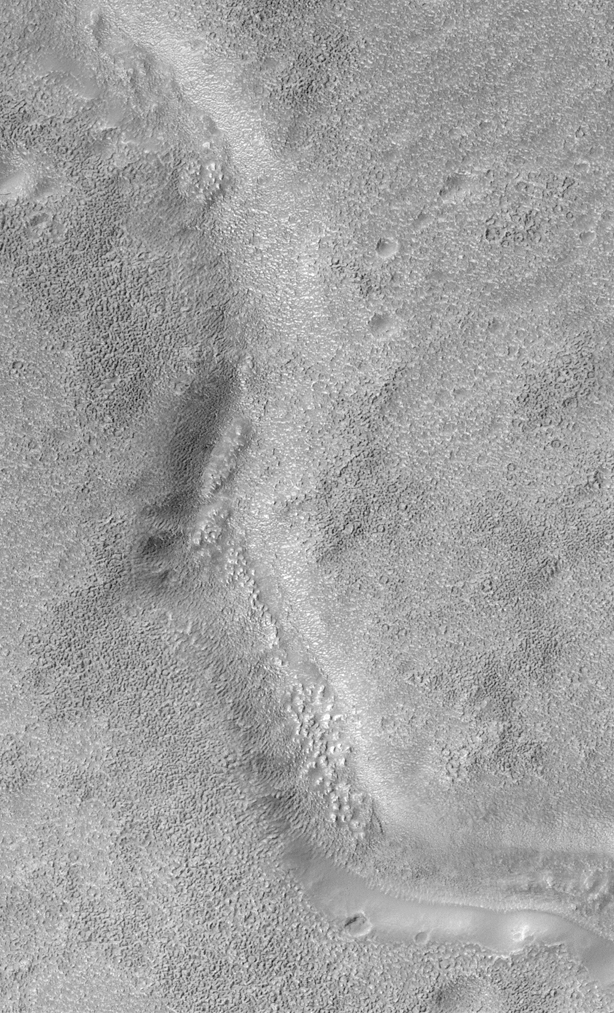

Look Out Below! Rough Terrain In the Warrego Valles Region

After several weeks of hiatus owing to problems with Mars Global Surveyor’s High Gain Antenna (e.g., see JPL Release (April 16, 1999) the Mars Orbiter Camera resumed operations during the final days of April 1999. Shown here is one of the first images returned after MOC began taking pictures again.

Warrego Valles is a system of discontinuous valleys located in the martian southern hemisphere south of Valles Marineris between Aonia Terra and Icaria Planum. This picture shows one of the small valleys in this system. The planet’s surface both inside and outside the valley appears to be extremely rough. A person would find this terrain challenging to walk around in. The picture is illuminated from the upper left and covers an area 3 kilometers (1.9 miles) across.

Malin Space Science Systems and the California Institute of Technology built the MOC using spare hardware from the Mars Observer mission. MSSS operates the camera from its facilities in San Diego, CA. The Jet Propulsion Laboratory’s Mars Surveyor Operations Project operates the Mars Global Surveyor spacecraft with its industrial partner, Lockheed Martin Astronautics, from facilities in Pasadena, CA and Denver, CO.

Credit: NASA/JPL/MSSS